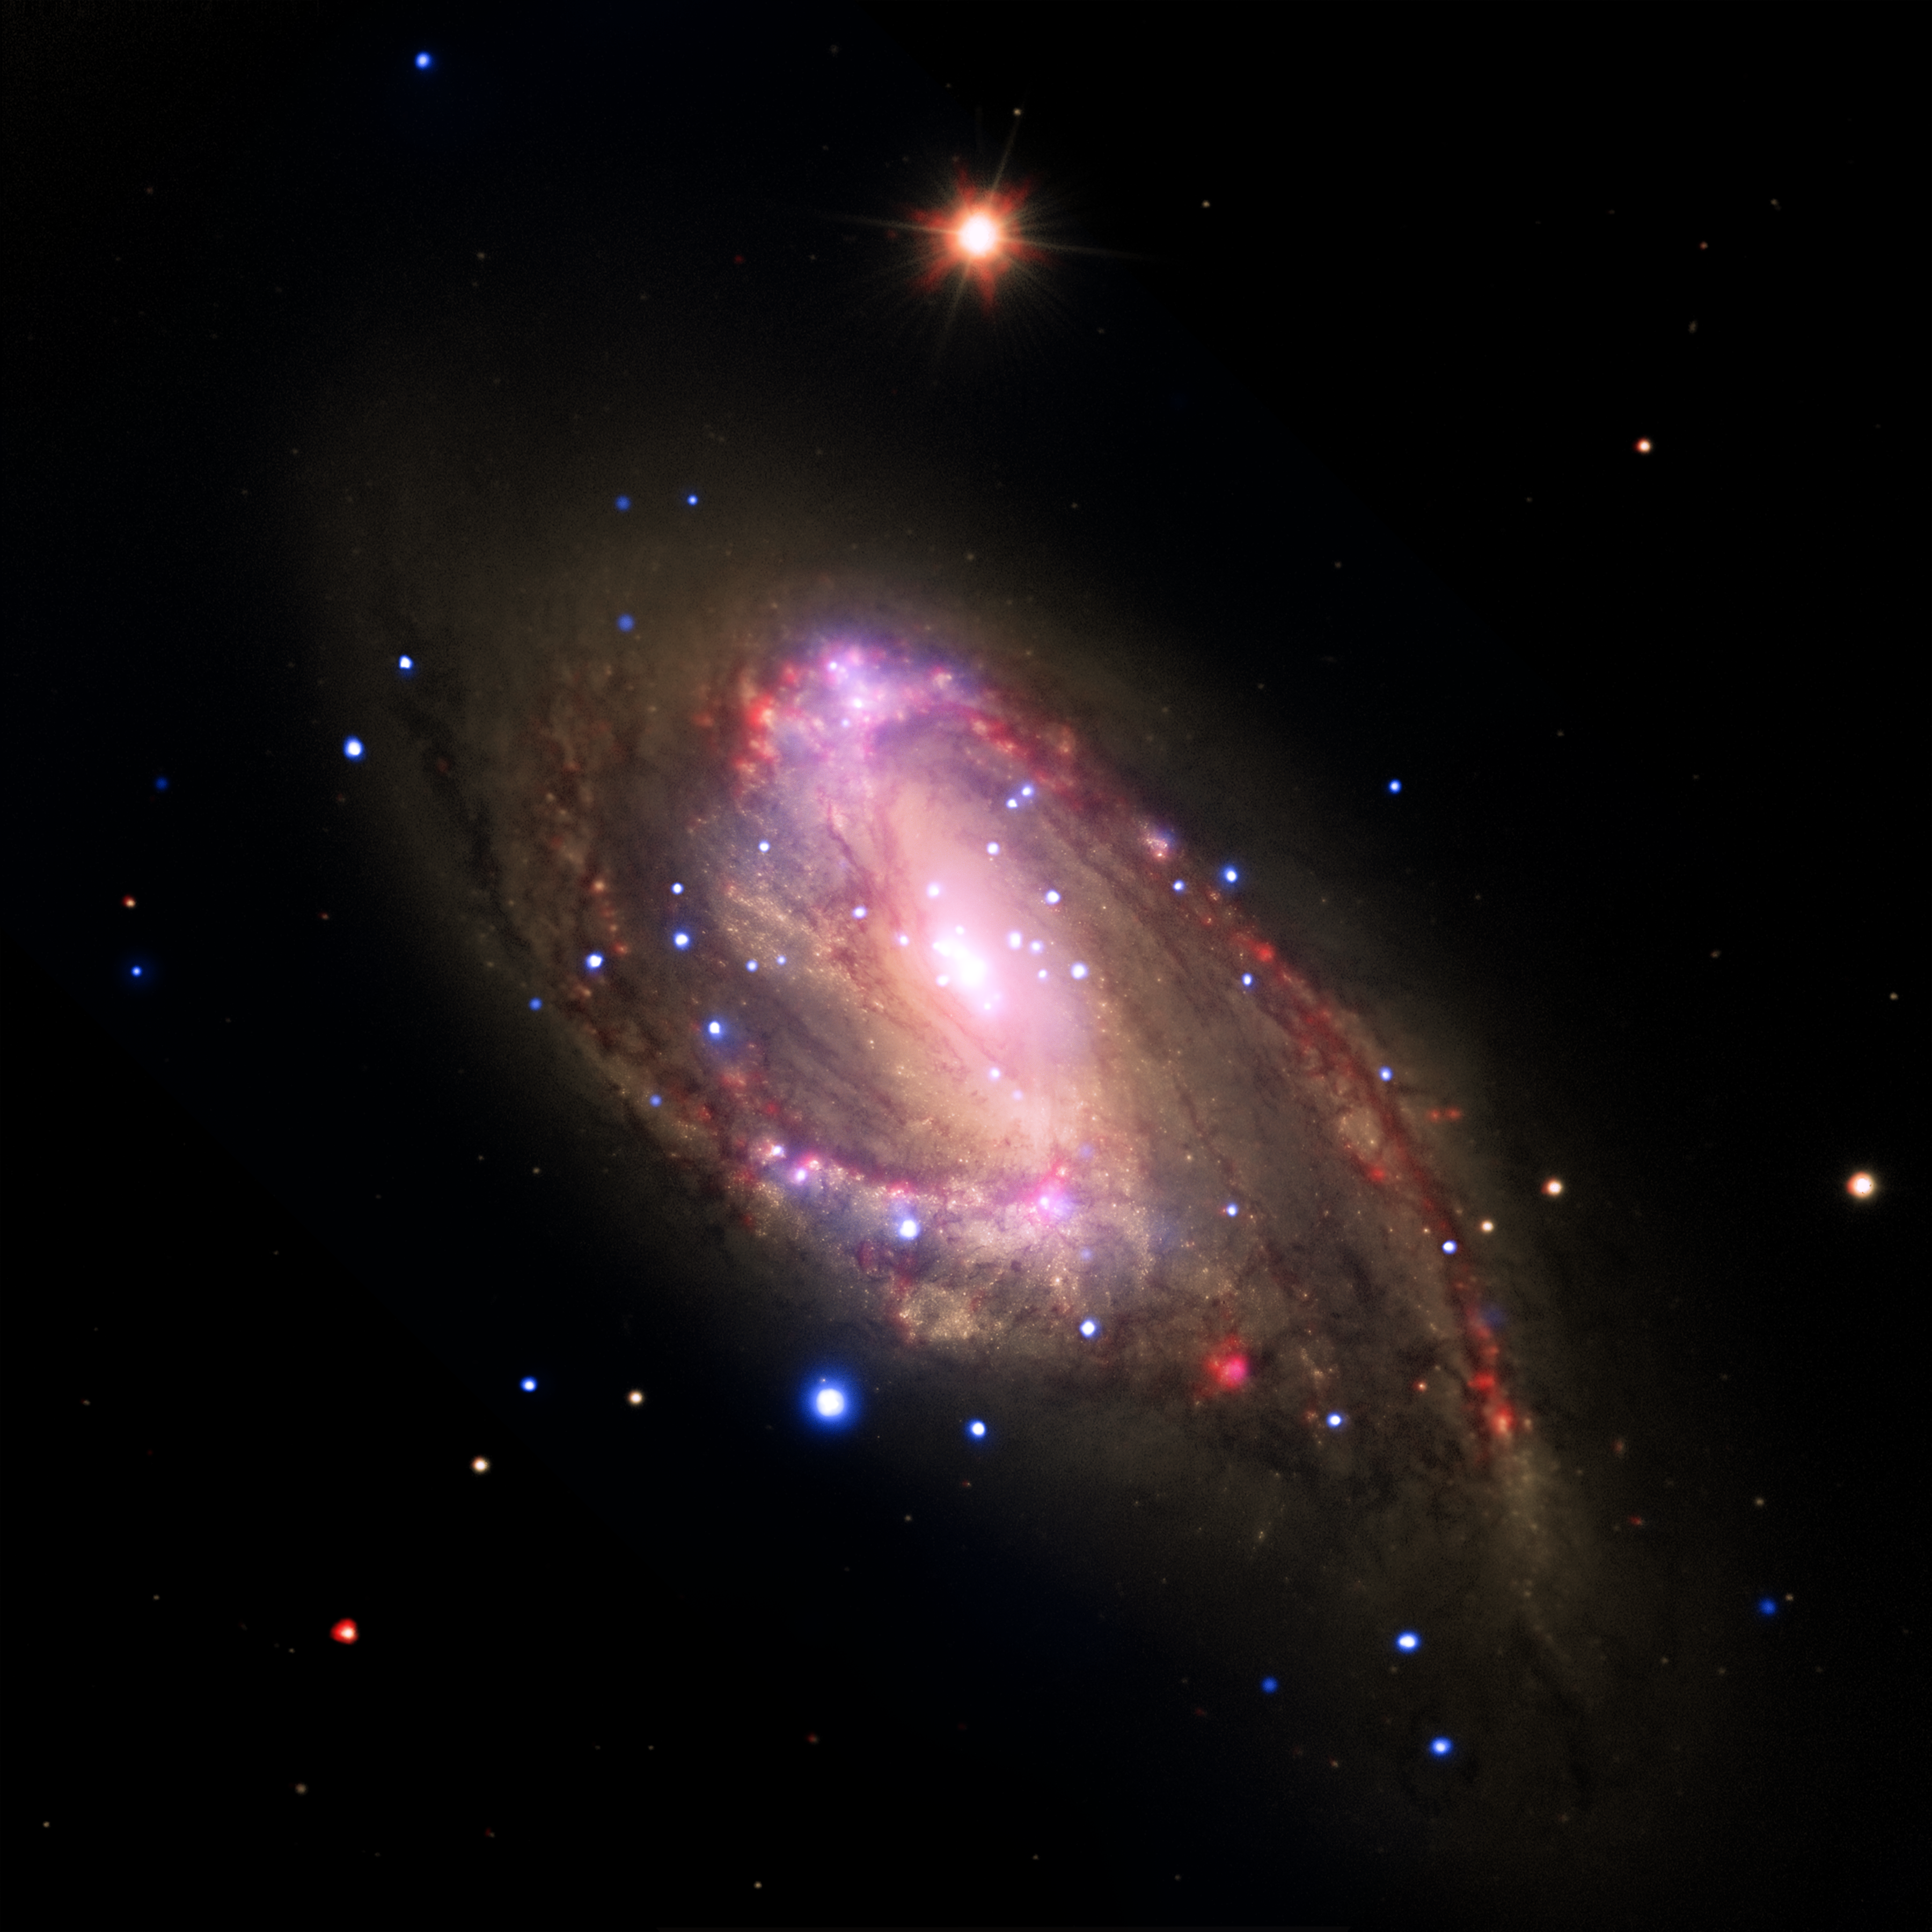

Revealing Hidden Black Holes

The spiral galaxy NGC 3627 is located about 30 million light years from Earth. This composite image includes X-ray data from NASA's Chandra X-ray Observatory (blue), infrared data from the Spitzer Space Telescope (red), and optical data from the Hubble Space Telescope and the Very Large Telescope (yellow). The inset shows the central region, which contains a bright X-ray source that is likely powered by material falling onto a supermassive black hole.

A search using archival data from previous Chandra observations of a sample of 62 nearby galaxies has shown that 37 of the galaxies, including NGC 3627, contain X-ray sources in their centers. Most of these sources are likely powered by central supermassive black holes. The survey, which also used data from the Spitzer Infrared Nearby Galaxy Survey, found that seven of the 37 sources are new supermassive black hole candidates.

Confirming previous Chandra results, this study finds the fraction of galaxies found to be hosting supermassive black holes is much higher than found with optical searches. This shows the ability of X-ray observations to find black holes in galaxies where relatively low-level black hole activity has either been hidden by obscuring material or washed out by the bright optical light of the galaxy.

The combined X-ray and infrared data suggest that the nuclear activity in a galaxy is not necessarily related to the amount of star-formation in the galaxy, contrary to some early claims. In contrast, these new results suggest that the mass of the supermassive black hole and the rate at which the black hole accretes matter are both greater for galaxies with greater total masses.

A paper describing these results was published in the April 10, 2011 issue of The Astrophysical Journal. The authors are Catherine Grier and Smita Mathur of The Ohio State University in Columbus, OH; Himel GHosh of CNRS/CEA-Saclay in Guf-sur-Yvette, France and Laura Ferrarese from Herzberg Institute of Astrophysics in Victoria, Canada.

NASA's Marshall Space Flight Center in Huntsville, Ala., manages the Chandra program for NASA's Science Mission Directorate in Washington. The Smithsonian Astrophysical Observatory controls Chandra's science and flight operations from Cambridge, Mass.

Credit: NASA/CXC/Ohio State Univ./C.Grier et al.; Optical: NASA/STScI, ESO/WFI; Infrared: NASA/JPL-Caltech